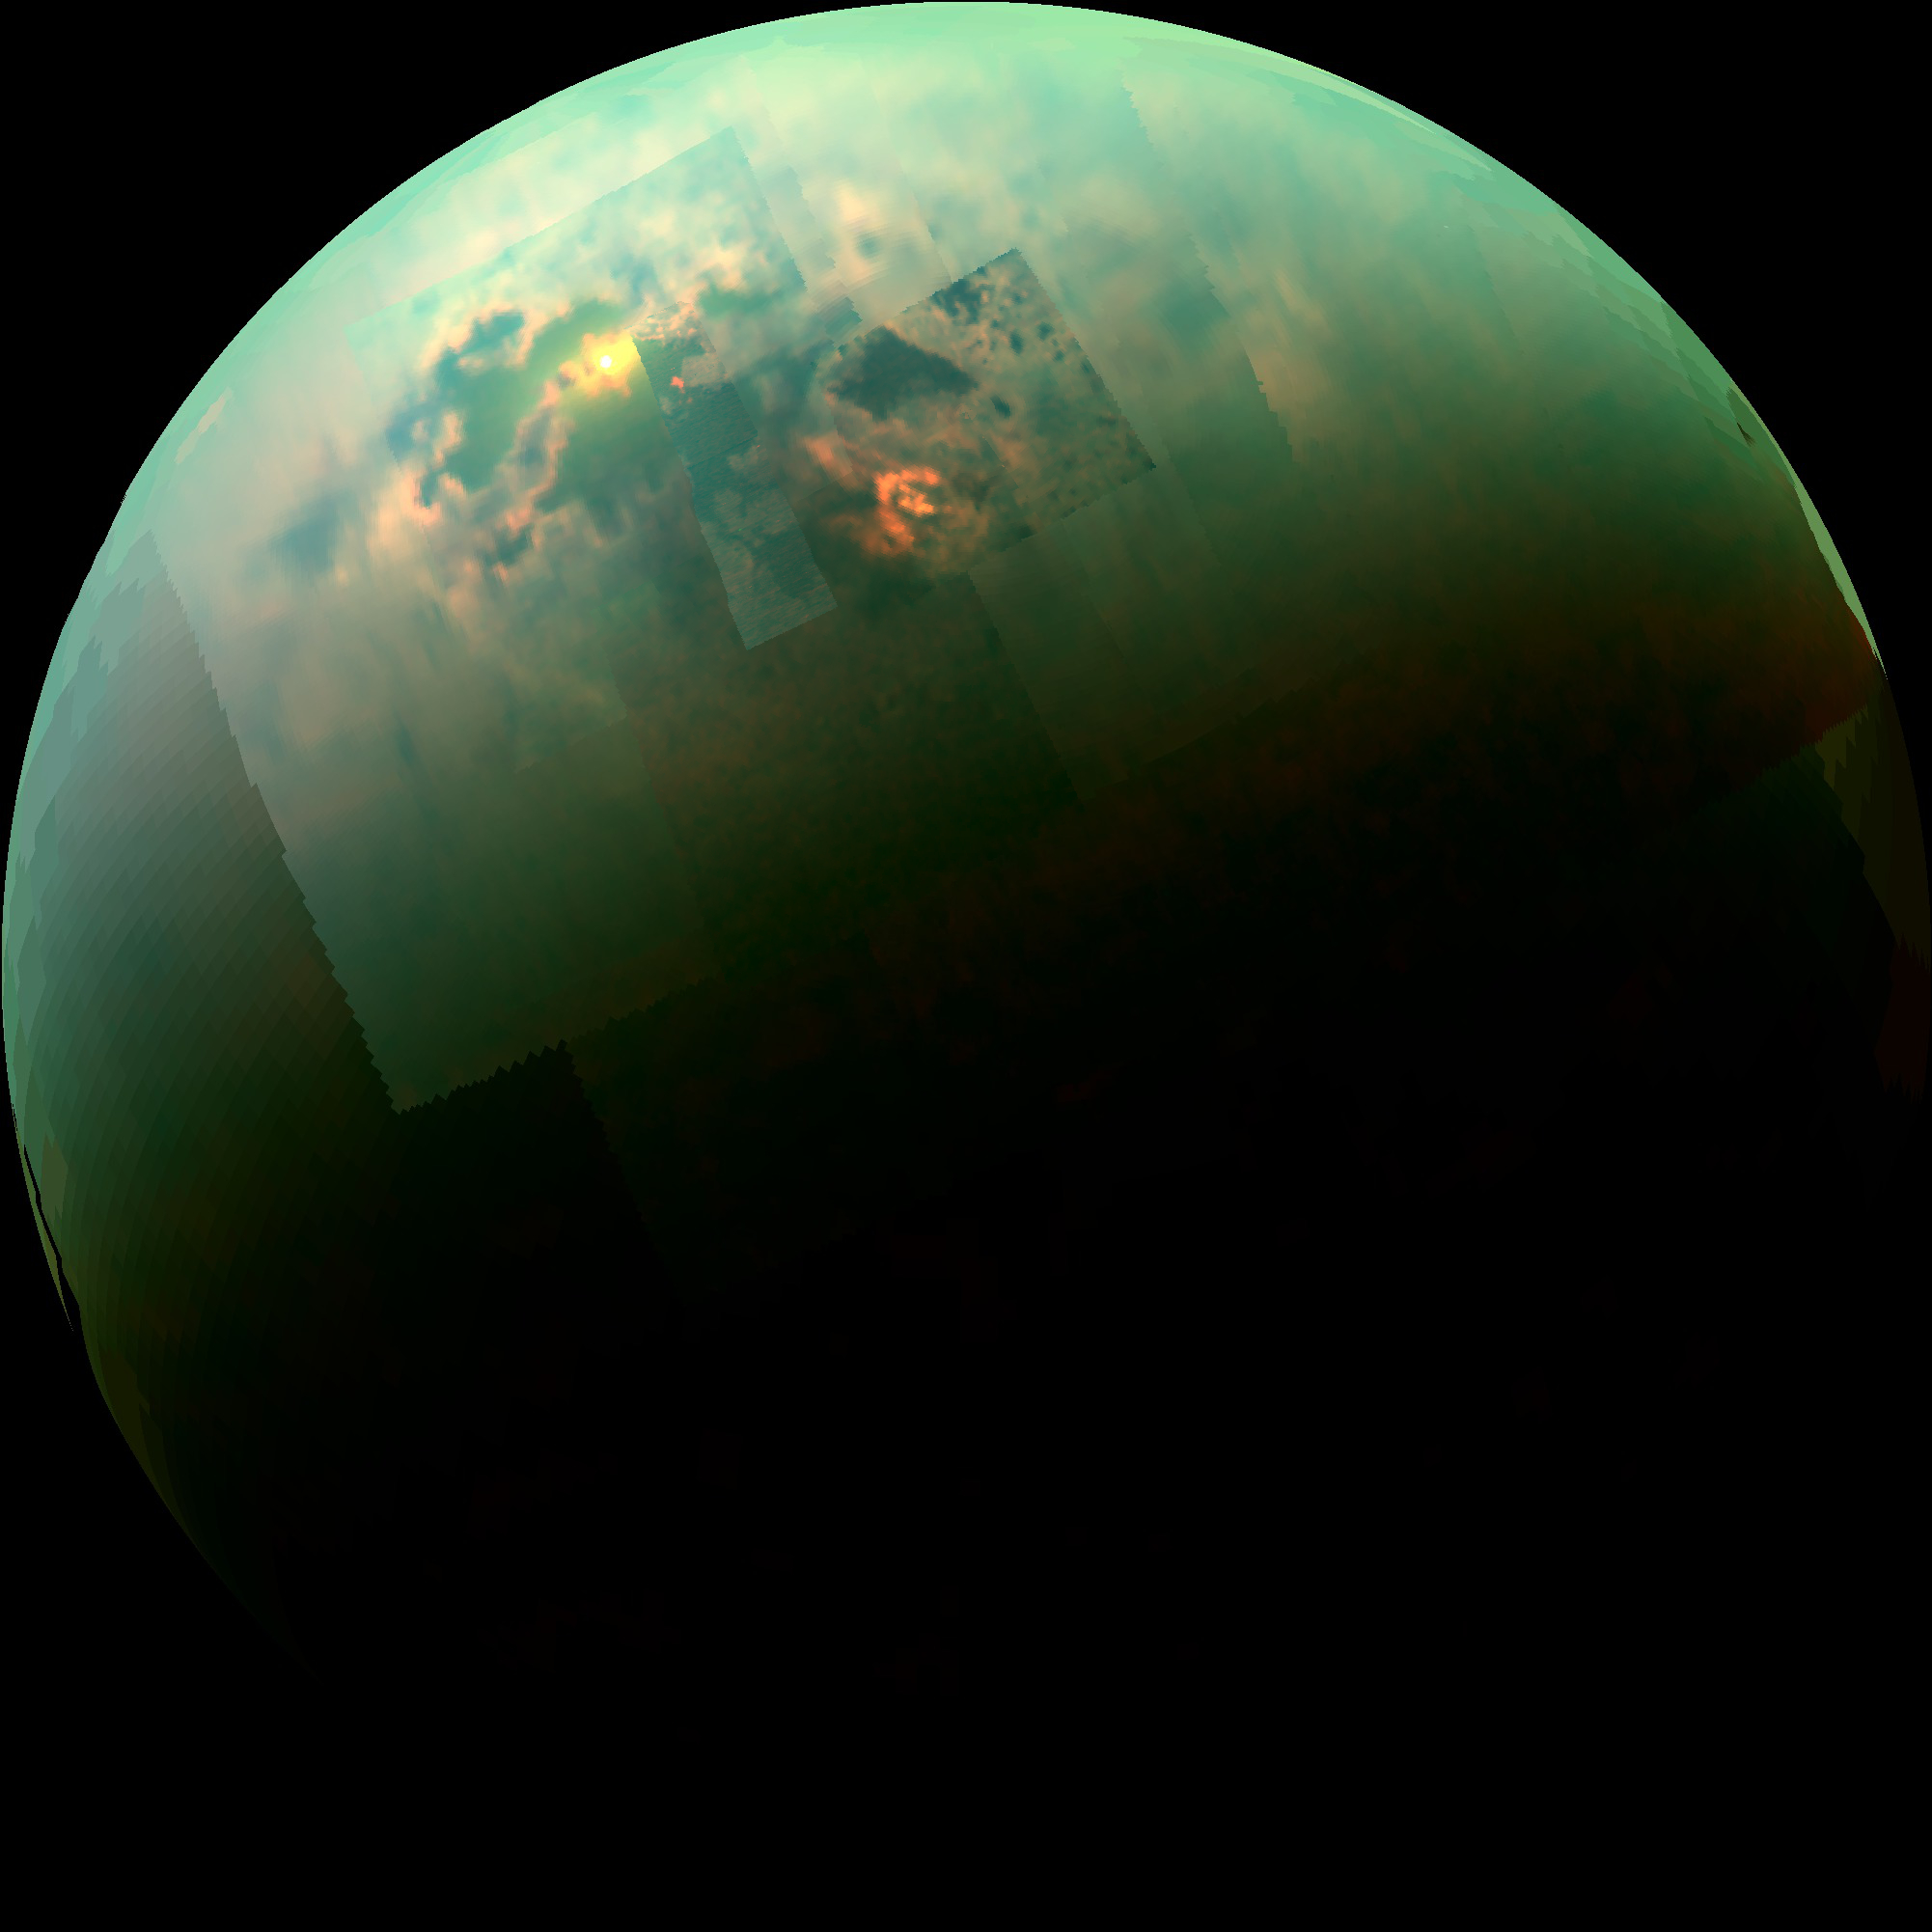

Specular Spectacular

This near-infrared, color mosaic from NASA’s Cassini spacecraft shows the sun glinting off of Titan’s north polar seas. While Cassini has captured, separately, views of the polar seas (see PIA17470) and the sun glinting off of them (see PIA12481 and PIA18433) in the past, this is the first time both have been seen together in the same view.

The sunglint, also called a specular reflection, is the bright area near the 11 o’clock position at upper left. This mirror-like reflection, known as the specular point, is in the south of Titan’s largest sea, Kraken Mare, just north of an island archipelago separating two separate parts of the sea.

This particular sunglint was so bright as to saturate the detector of Cassini’s Visual and Infrared Mapping Spectrometer (VIMS) instrument, which captures the view. It is also the sunglint seen with the highest observation elevation so far — the sun was a full 40 degrees above the horizon as seen from Kraken Mare at this time — much higher than the 22 degrees seen in PIA18433. Because it was so bright, this glint was visible through the haze at much lower wavelengths than before, down to 1.3 microns.

The southern portion of Kraken Mare (the area surrounding the specular feature toward upper left) displays a “bathtub ring” — a bright margin of evaporate deposits — which indicates that the sea was larger at some point in the past and has become smaller due to evaporation. The deposits are material left behind after the methane & ethane liquid evaporates, somewhat akin to the saline crust on a salt flat.

The highest resolution data from this flyby — the area seen immediately to the right of the sunglint — cover the labyrinth of channels that connect Kraken Mare to another large sea, Ligeia Mare. Ligeia Mare itself is partially covered in its northern reaches by a bright, arrow-shaped complex of clouds. The clouds are made of liquid methane droplets, and could be actively refilling the lakes with rainfall.

The view was acquired during Cassini’s August 21, 2014, flyby of Titan, also referred to as “T104” by the Cassini team.

The view contains real color information, although it is not the natural color the human eye would see. Here, red in the image corresponds to 5.0 microns, green to 2.0 microns, and blue to 1.3 microns. These wavelengths correspond to atmospheric windows through which Titan’s surface is visible. The unaided human eye would see nothing but haze, as in PIA12528.

The Cassini-Huygens mission is a cooperative project of NASA, the European Space Agency and the Italian Space Agency. JPL, a division of the California Institute of Technology, Pasadena, manages the mission for NASA’s Science Mission Directorate in Washington. The VIMS team is based at the University of Arizona in Tucson.

Credit: NASA/JPL-Caltech/University of Arizona/University of Idaho